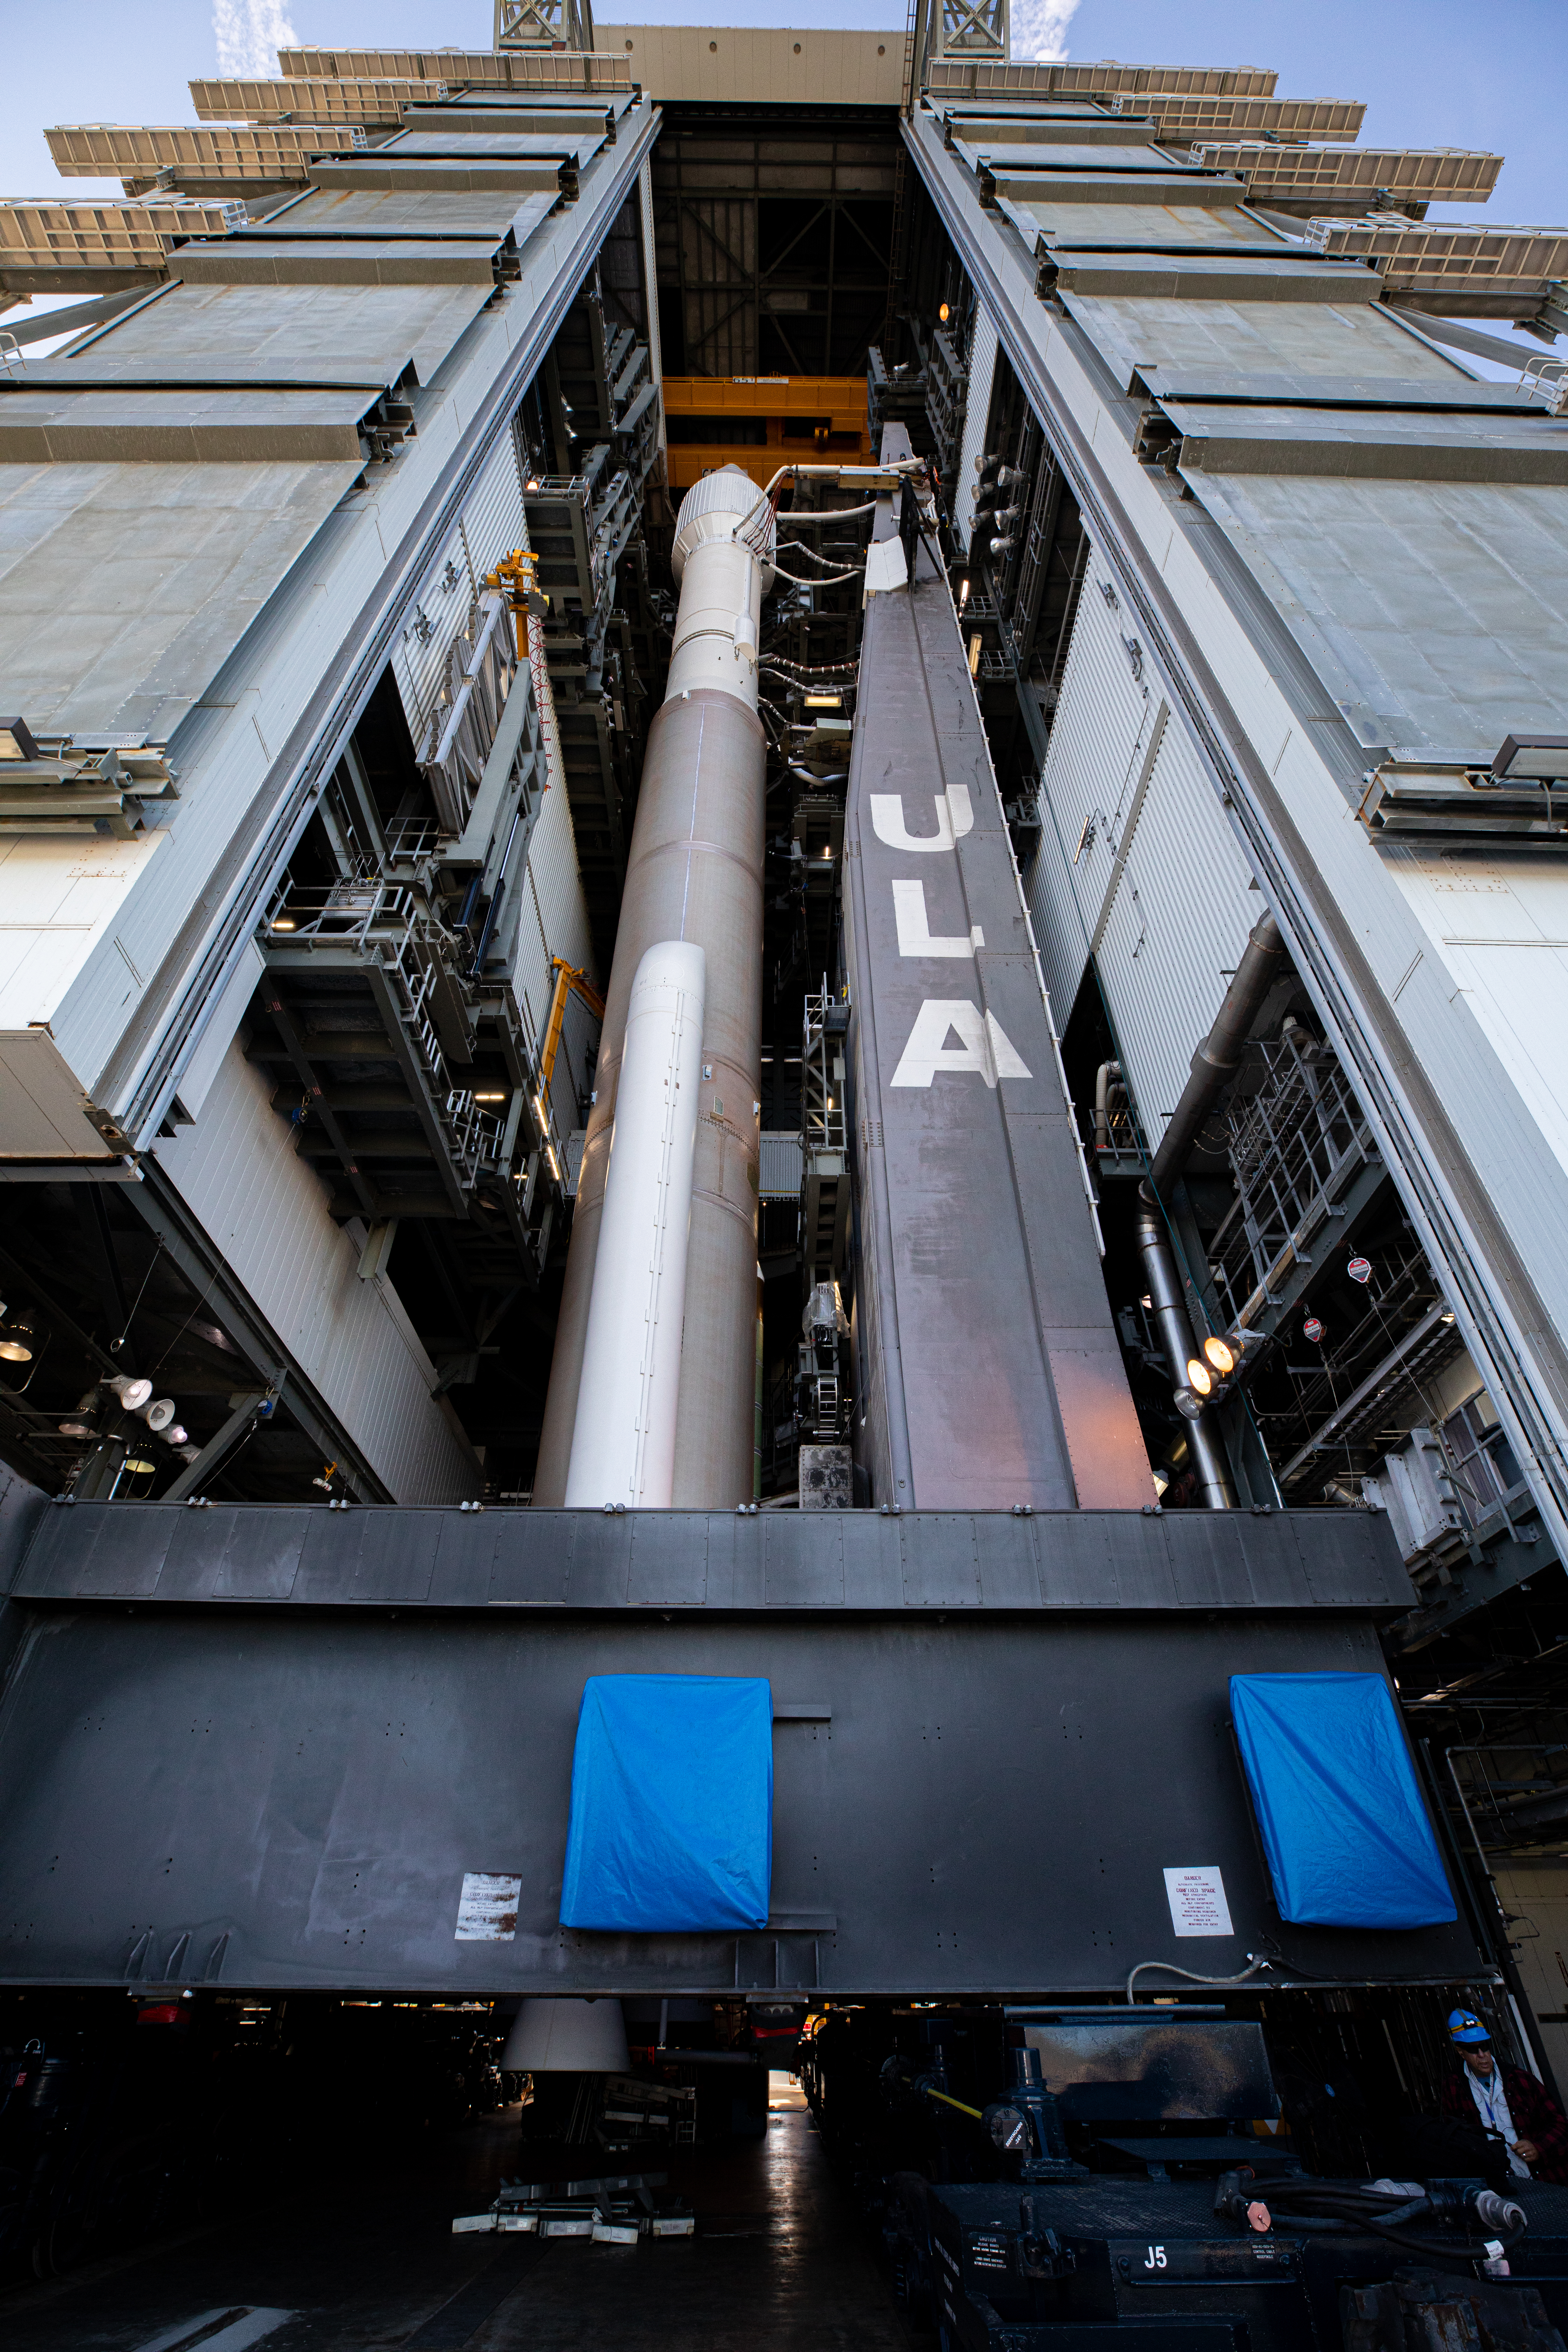

Solar Orbiter Rollout to Pad

The United Launch Alliance Atlas V rocket with the Solar Orbiter spacecraft begins rollout from the Vertical Integration Facility to the launch pad at Space Launch Complex 41 on Cape Canaveral Air Force Station in Florida on Feb. 8, 2020. Solar Orbiter is an international cooperative mission between ESA (European Space Agency) and NASA. The mission aims to study the Sun, its outer atmosphere and solar wind. The spacecraft will provide the first images of the Sun’s poles. NASA’s Launch Services Program based at Kennedy is managing the launch. The spacecraft has been developed by Airbus Defence and Space. Solar Orbiter will launch Feb. 9, 2020 aboard the Atlas V rocket.

Credit: NASA/Kim Shiflett